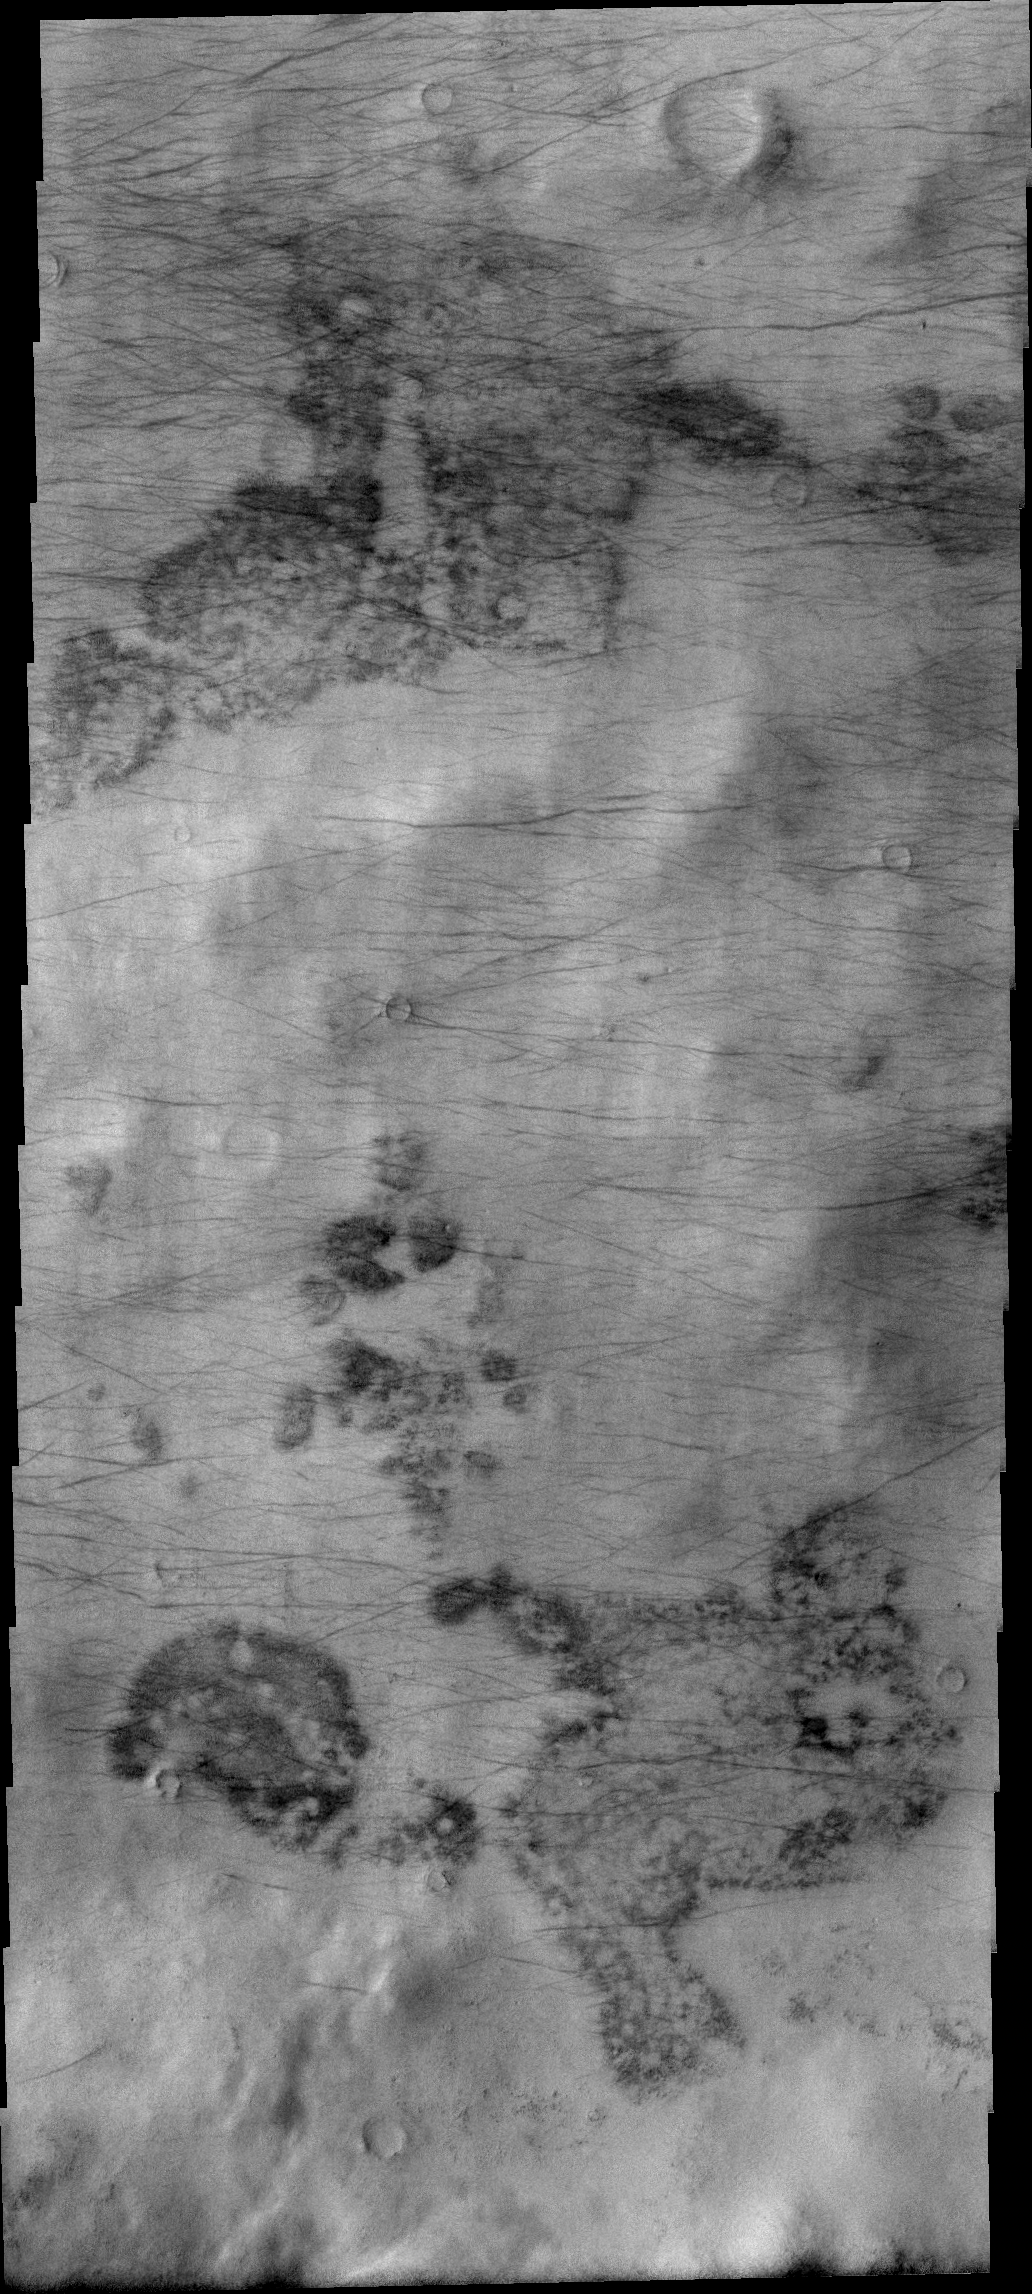

Dust Devil Tracks

These dust devil tracks are located in Aonia Terra, near the south polar region. Happy Halloween from the dust devils on Mars!

Image information: VIS instrument. Latitude -63.0N, Longitude 252.4E. 17 meter/pixel resolution.

Please see the THEMIS Data Citation Note for details on crediting THEMIS images.

Note: this THEMIS visual image has not been radiometrically nor geometrically calibrated for this preliminary release. An empirical correction has been performed to remove instrumental effects. A linear shift has been applied in the cross-track and down-track direction to approximate spacecraft and planetary motion. Fully calibrated and geometrically projected images will be released through the Planetary Data System in accordance with Project policies at a later time.

NASA’s Jet Propulsion Laboratory manages the 2001 Mars Odyssey mission for NASA’s Office of Space Science, Washington, D.C. The Thermal Emission Imaging System (THEMIS) was developed by Arizona State University, Tempe, in collaboration with Raytheon Santa Barbara Remote Sensing. The THEMIS investigation is led by Dr. Philip Christensen at Arizona State University. Lockheed Martin Astronautics, Denver, is the prime contractor for the Odyssey project, and developed and built the orbiter. Mission operations are conducted jointly from Lockheed Martin and from JPL, a division of the California Institute of Technology in Pasadena.

Credit: NASA/JPL/ASU